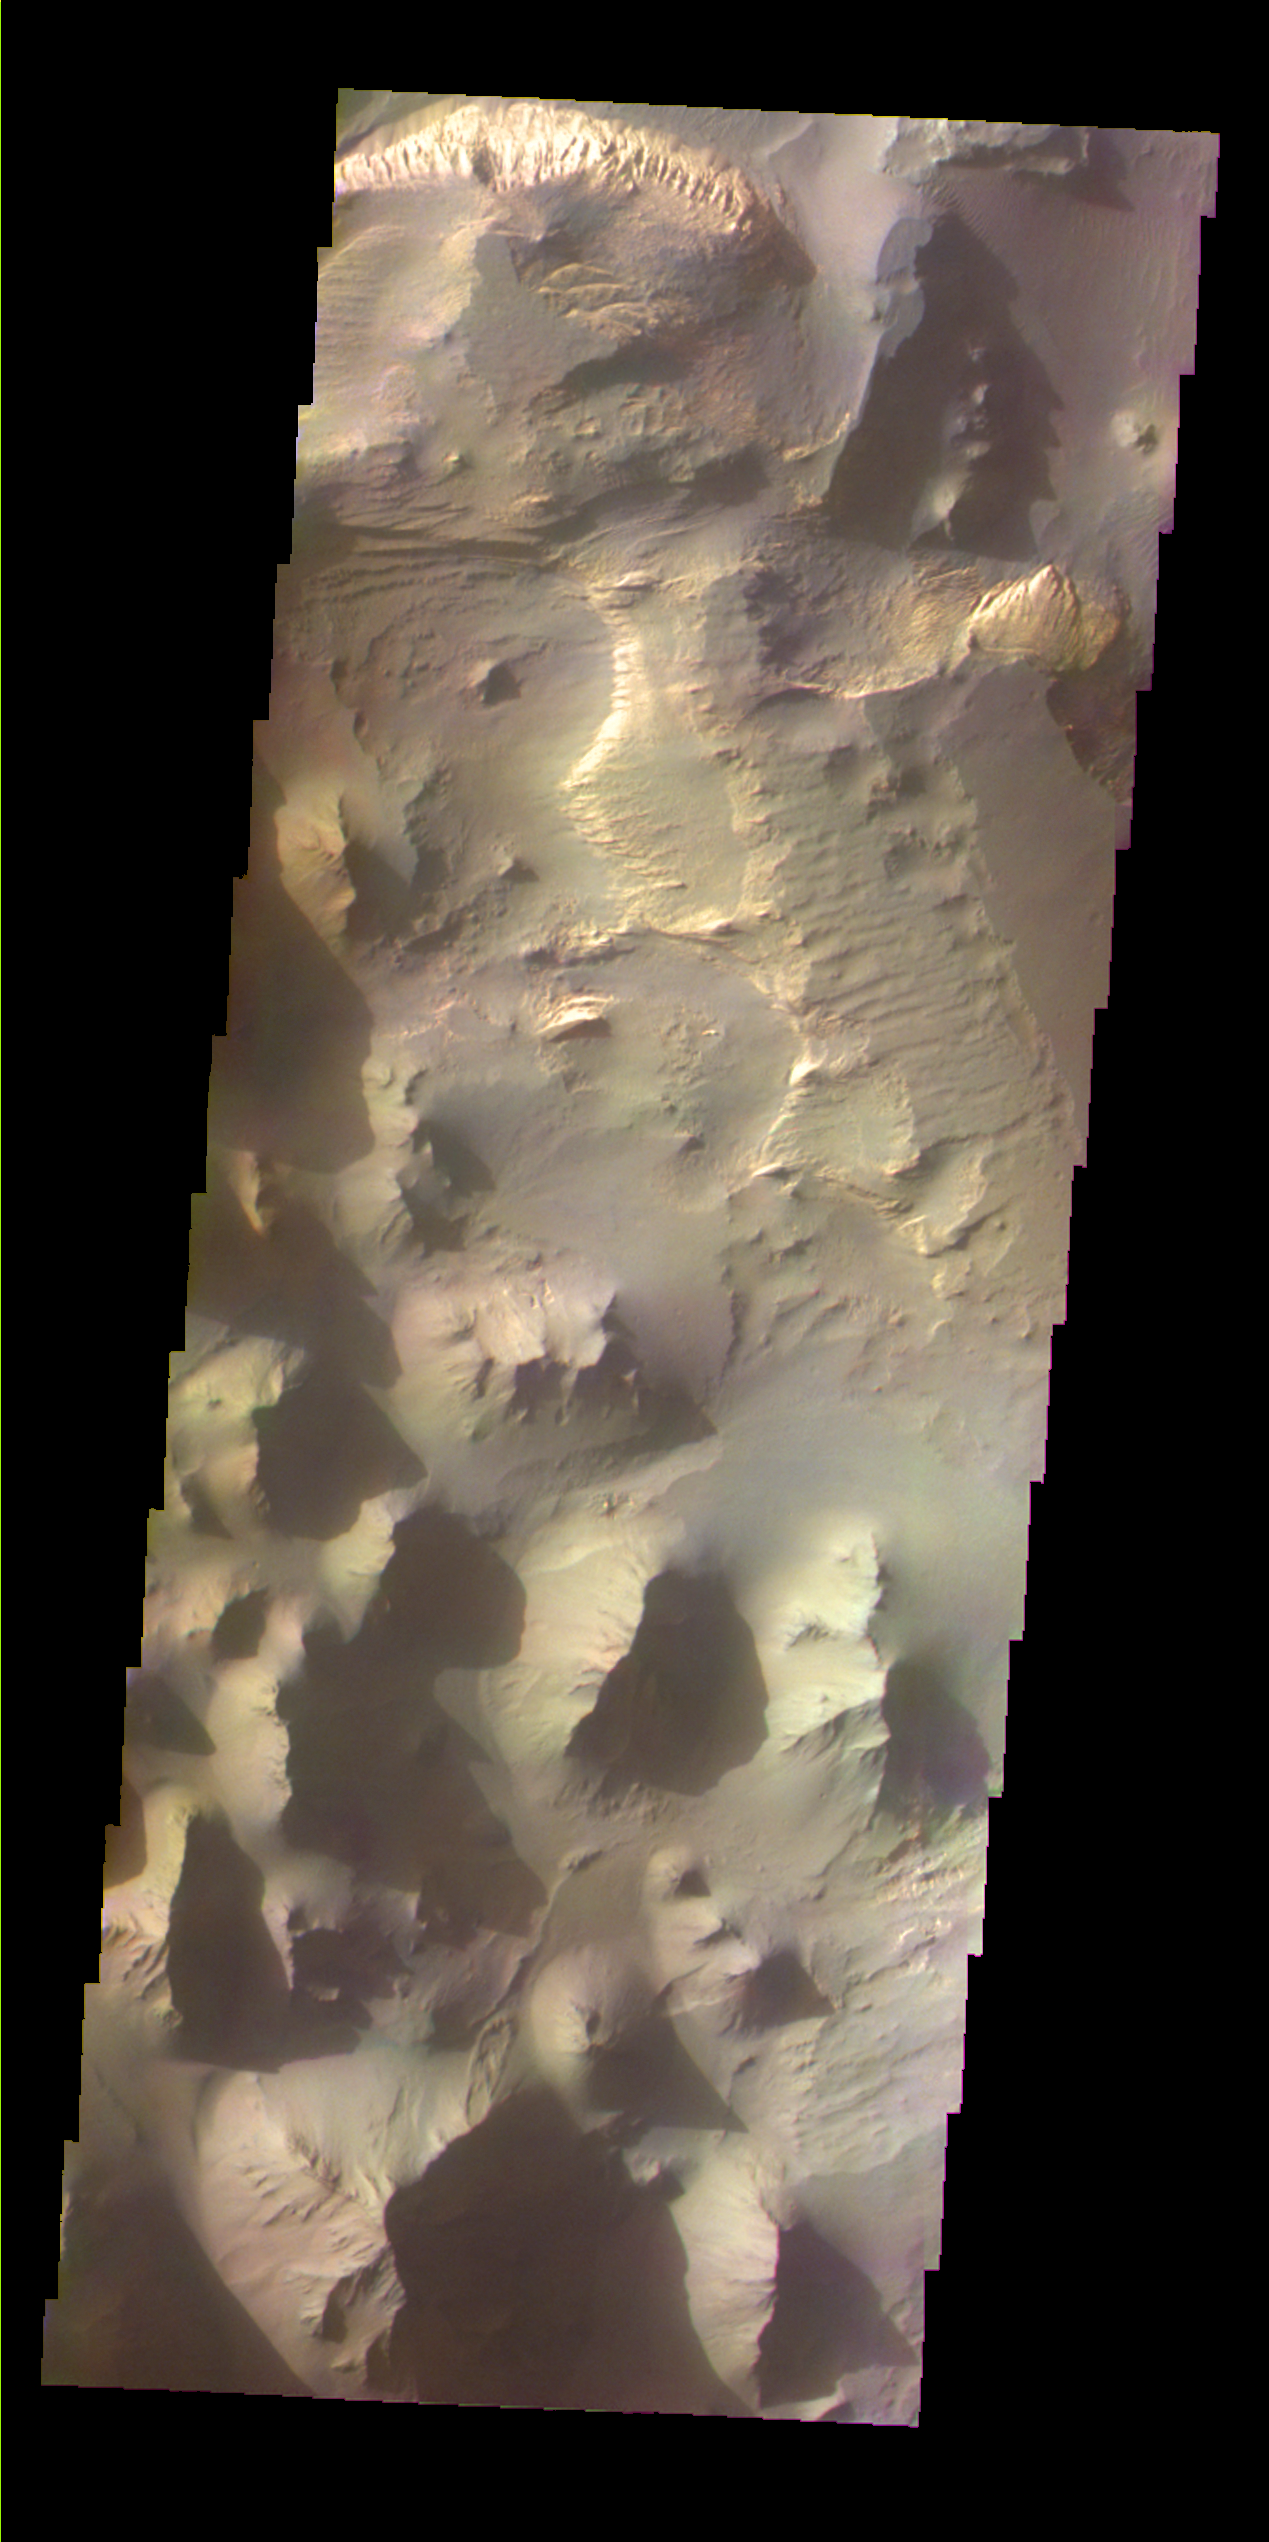

Martian Color #2

This image shows part of Eos Chasma.

This color treatment is the result of a collaboration between THEMIS team members at Cornell University and space artist Don Davis, who is an expert on true-color renderings of planetary and astronomical objects. Davis began with calibrated and co-registered THEMIS VIS multi-band radiance files produced by the Cornell group. Using as a guide true-color imaging from spacecraft and his own personal experience at Mt. Wilson and other observatories, he performed a manual color balance to display the spectral capabilities of the THEMIS imager within the context of other Mars observations. He also did some manual smoothing along with other image processing to minimize the effects of residual scattered light in the images.

Image information: VIS instrument. Latitude -16.0N, Longitude 313.1E. 35 meter/pixel resolution.

Please see the THEMIS Data Citation Note for details on crediting THEMIS images.

Note: this THEMIS visual image has not been radiometrically nor geometrically calibrated for this preliminary release. An empirical correction has been performed to remove instrumental effects. A linear shift has been applied in the cross-track and down-track direction to approximate spacecraft and planetary motion. Fully calibrated and geometrically projected images will be released through the Planetary Data System in accordance with Project policies at a later time.

NASA’s Jet Propulsion Laboratory manages the 2001 Mars Odyssey mission for NASA’s Office of Space Science, Washington, D.C. The Thermal Emission Imaging System (THEMIS) was developed by Arizona State University, Tempe, in collaboration with Raytheon Santa Barbara Remote Sensing. The THEMIS investigation is led by Dr. Philip Christensen at Arizona State University. Lockheed Martin Astronautics, Denver, is the prime contractor for the Odyssey project, and developed and built the orbiter. Mission operations are conducted jointly from Lockheed Martin and from JPL, a division of the California Institute of Technology in Pasadena.

Credit: NASA/JPL/ASU